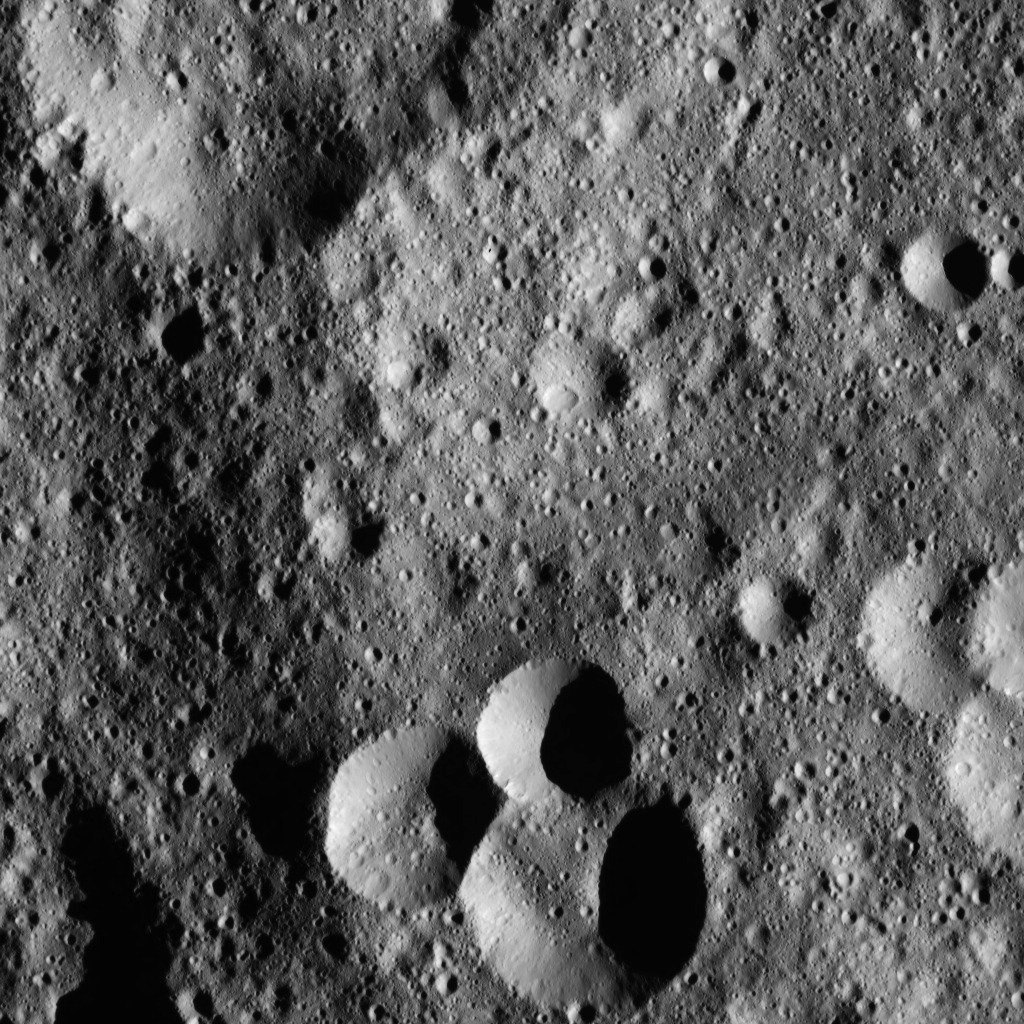

Dawn LAMO Image 50

This image, taken by NASA’s Dawn spacecraft, shows a variety of small craters in the northern hemisphere of Ceres. The majority of Ceres images from Dawn show heavily cratered terrains such as this.

Dawn acquired this image on Jan. 26, 2016, from its low-altitude mapping orbit, at a distance of about 240 miles (385 kilometers) from the surface. The image resolution is 120 feet (35 meters) per pixel.

Dawn’s mission is managed by JPL for NASA’s Science Mission Directorate in Washington. Dawn is a project of the directorate’s Discovery Program, managed by NASA’s Marshall Space Flight Center in Huntsville, Alabama. UCLA is responsible for overall Dawn mission science. Orbital ATK, Inc., in Dulles, Virginia, designed and built the spacecraft. The German Aerospace Center, the Max Planck Institute for Solar System Research, the Italian Space Agency and the Italian National Astrophysical Institute are international partners on the mission team.

Credit: NASA/JPL-Caltech/UCLA/MPS/DLR/IDA